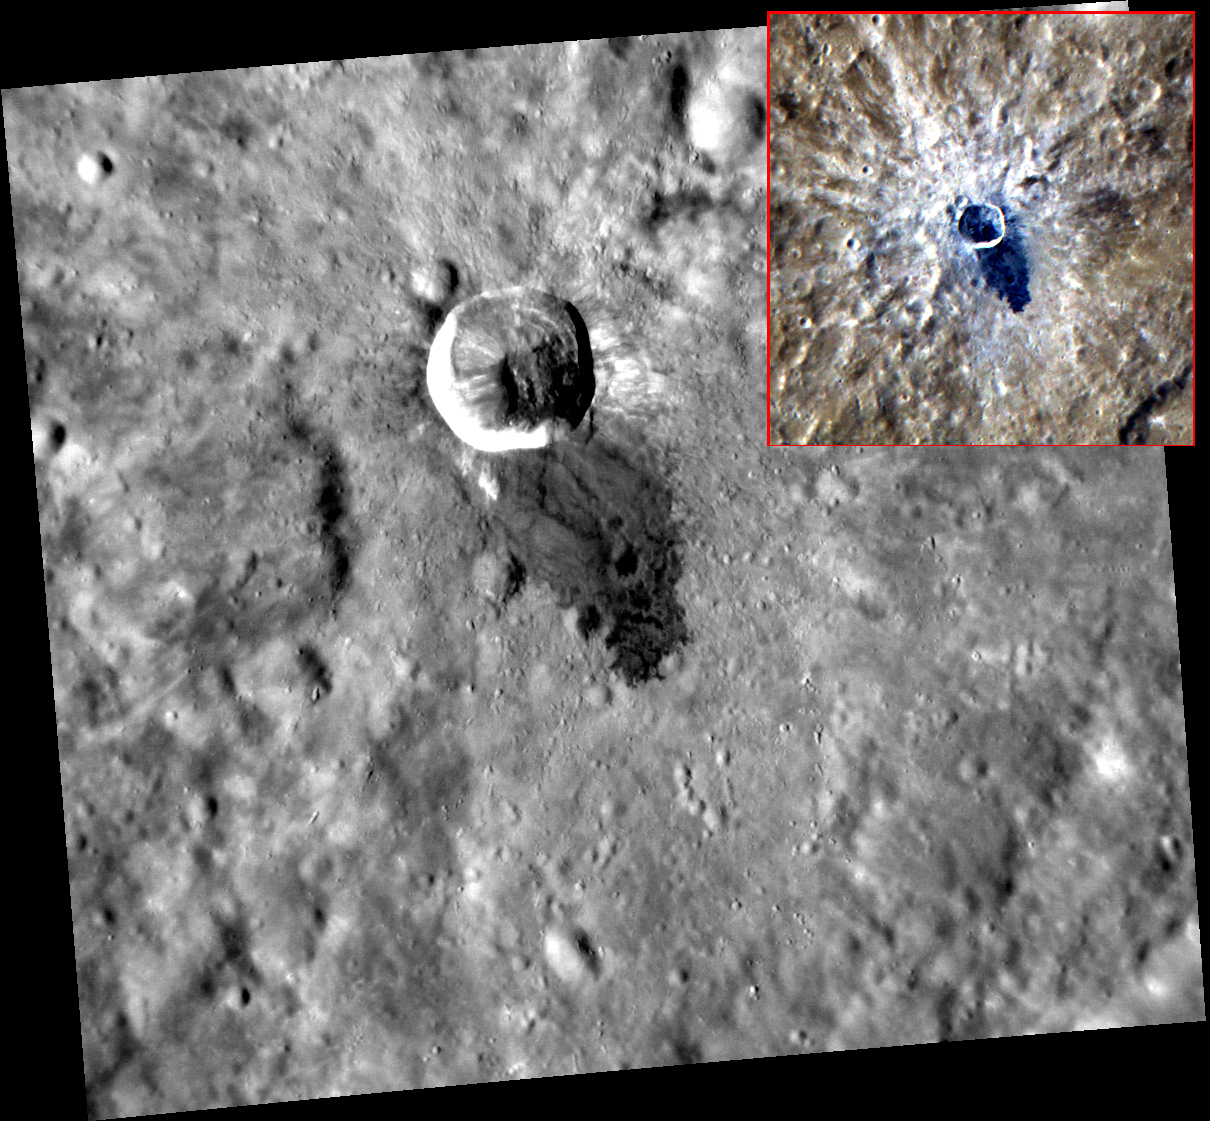

They Call Me Muddy Waters

“They call me Muddy Water, I’m just as restless man, as the deep blue sea…” Waters crater has recently been named in honor of Blues legend “Muddy Waters” (McKinley Morganfield, April 4, 1913 – April 30, 1983). Muddy Waters was not only influential in the birth and growth of blues in Chicago, but also in many genres of modern music including rhythm and blues, jazz, country and rock ‘n’ roll. The muddy ‘water’ emanating from this crater is dark impact melt. As can be seen from the inset color image, the impact melt is not only dark, but also bluer (shallower spectral slope) than the surrounding terrain.

This image was acquired as a high-resolution targeted observation. Targeted observations are images of a small area on Mercury’s surface at resolutions much higher than the 200-meter/pixel morphology base map. It is not possible to cover all of Mercury’s surface at this high resolution, but typically several areas of high scientific interest are imaged in this mode each week.

Date acquired: September 24, 2012
Image Mission Elapsed Time (MET): 256986189
Image ID: 2641461
Instrument: Narrow Angle Camera (NAC) of the Mercury Dual Imaging System (MDIS)
Center Latitude: -9.30°
Center Longitude: 254.8° E
Resolution: 82 meters/pixel
Scale: Waters crater is 15 kilometers (9.3 miles) in diameter.
Incidence Angle: 60.1°
Emission Angle: 24.6°
Phase Angle: 35.4°

The MESSENGER spacecraft is the first ever to orbit the planet Mercury, and the spacecraft’s seven scientific instruments and radio science investigation are unraveling the history and evolution of the Solar System’s innermost planet. Visit the Why Mercury? section of this website to learn more about the key science questions that the MESSENGER mission is addressing. During the one-year primary mission, MDIS acquired 88,746 images and extensive other data sets. MESSENGER is now in a year-long extended mission, during which plans call for the acquisition of more than 80,000 additional images to support MESSENGER’s science goals.

For information regarding the use of images, see the MESSENGER image use policy.

Credit: NASA/Johns Hopkins University Applied Physics Laboratory/Carnegie Institution of Washington